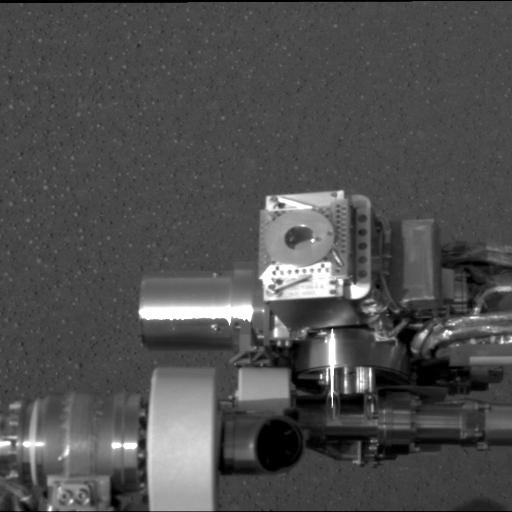

Moessbauer on Mars

This image taken at Meridiani Planum, Mars, by the panoramic camera on the Mars Exploration Rover Opportunity shows the rover’s Moessbauer spectrometer (circular device in center), located on its instrument deployment device, or “arm.” The image was acquired on the ninth martian day or sol of the rover’s mission.

Credit: NASA/JPL